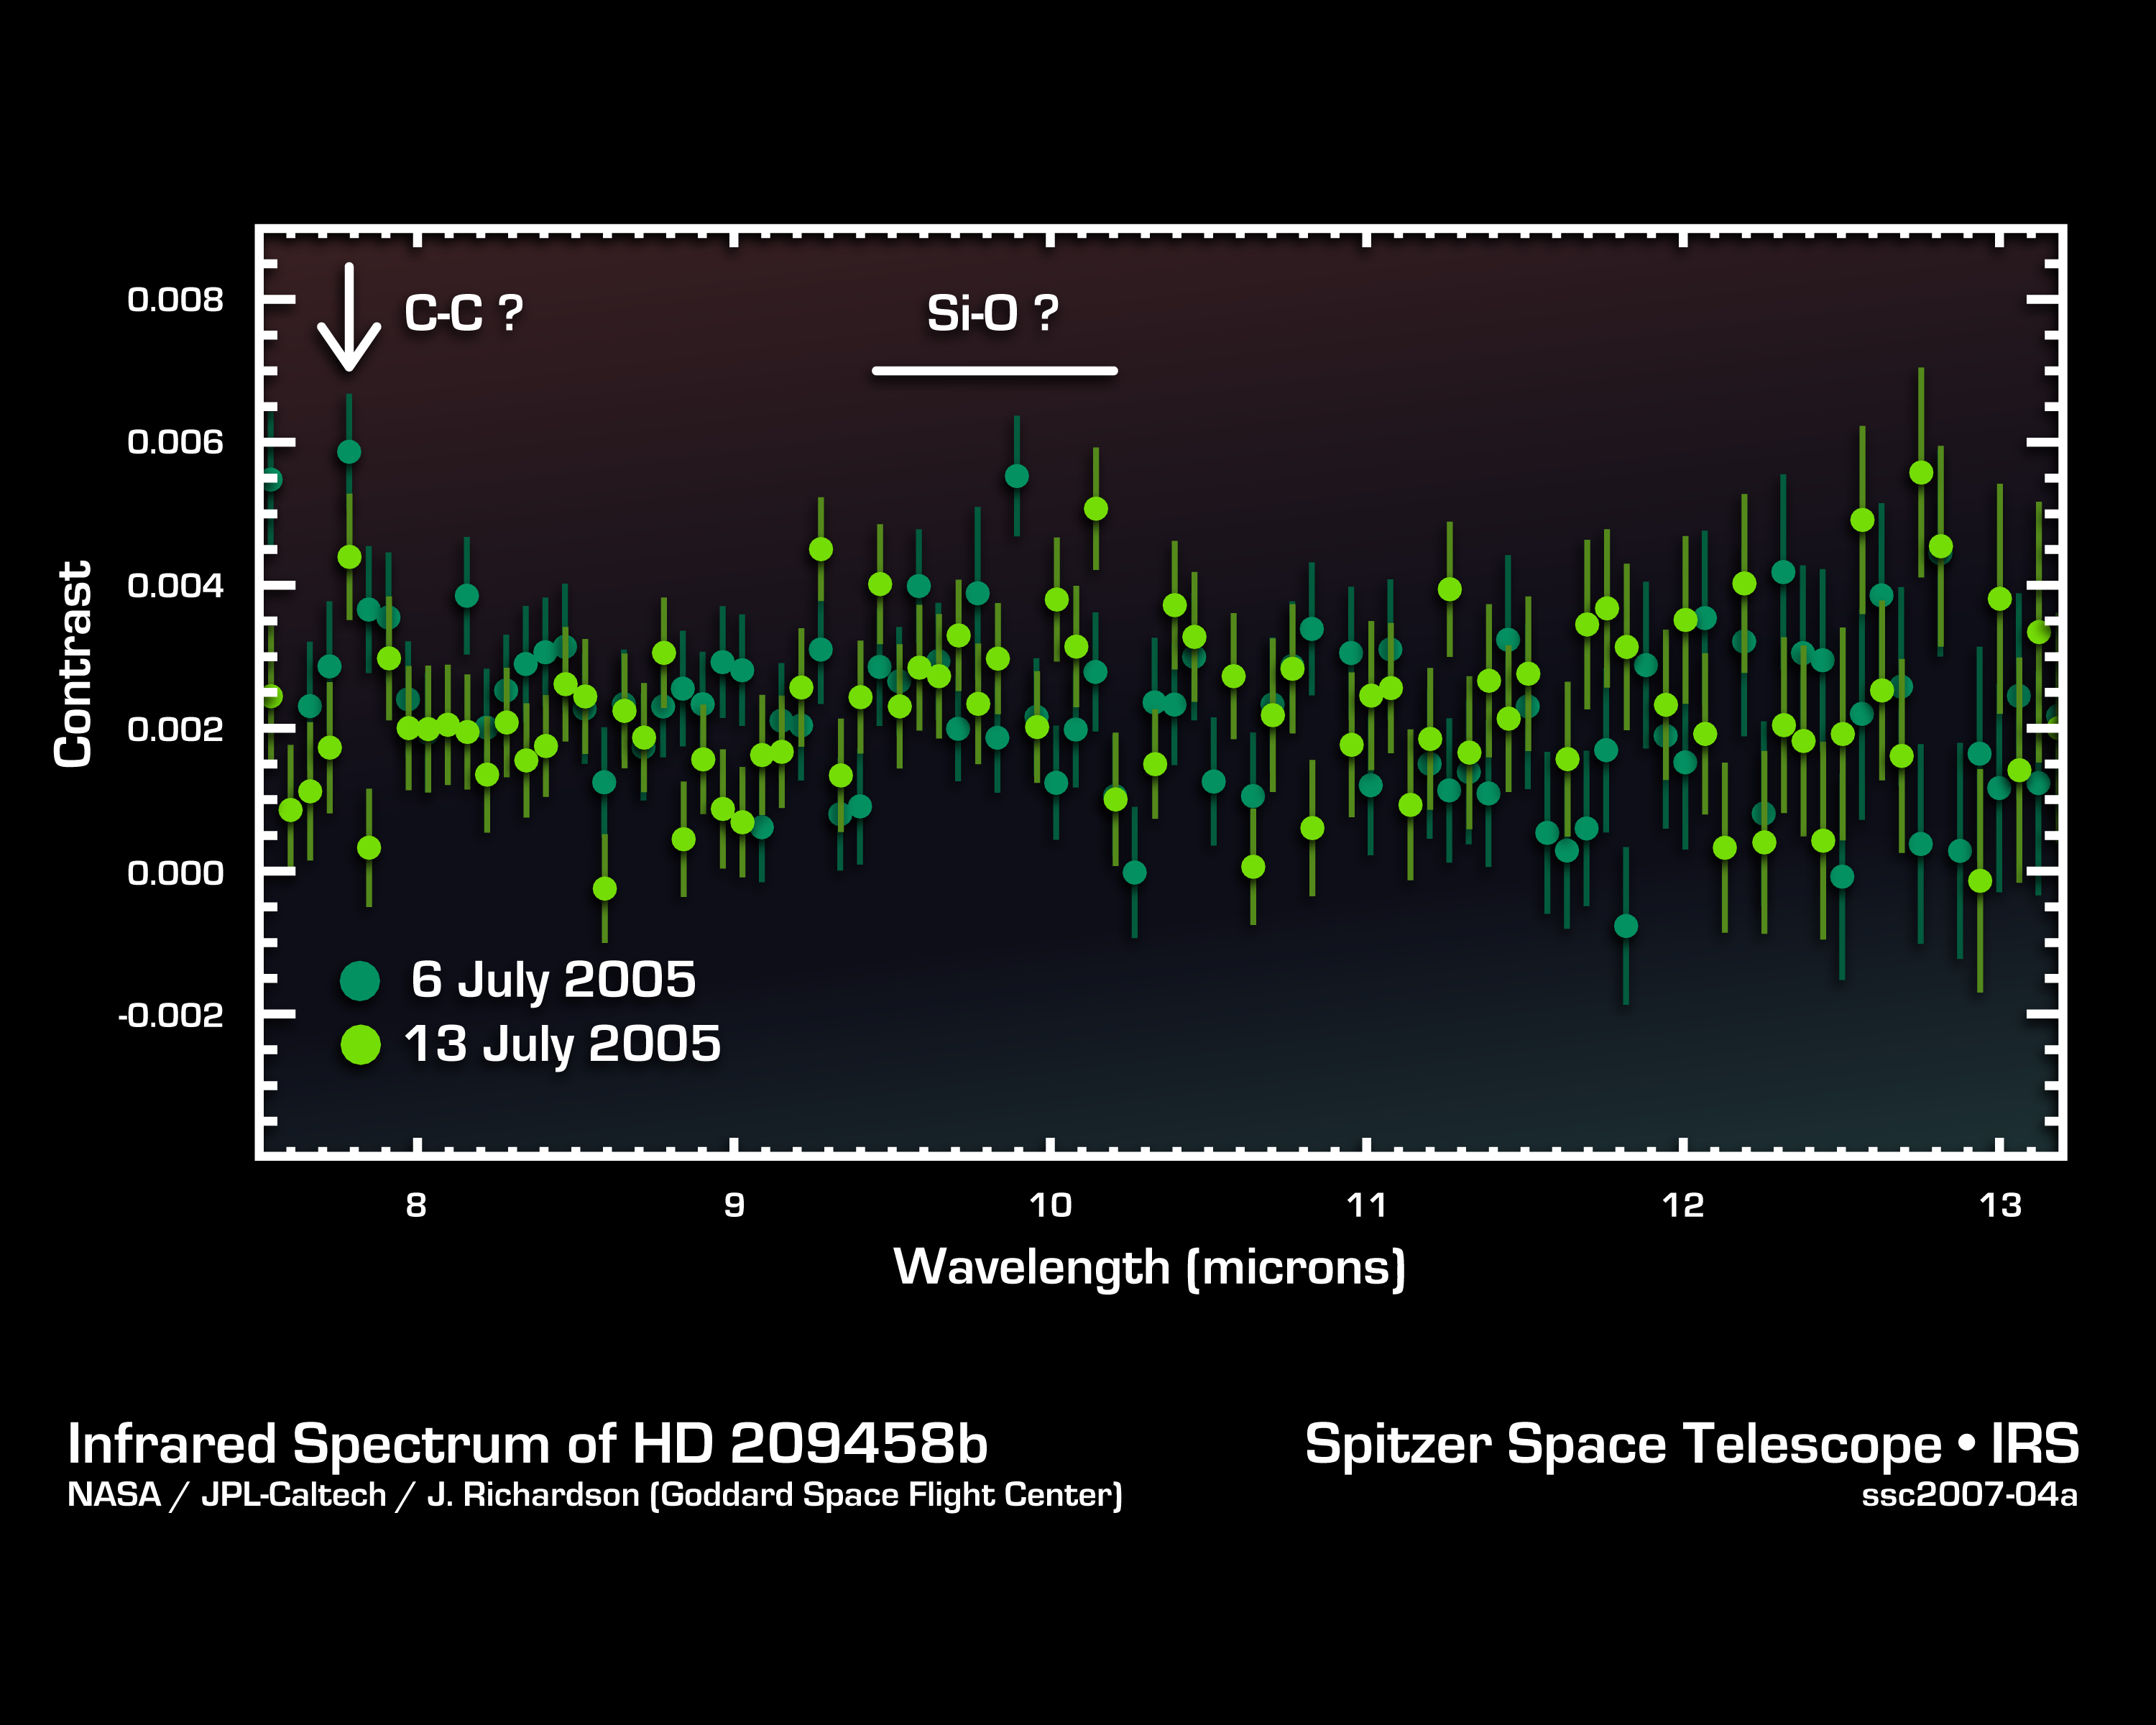

Cracking the Code of Faraway Worlds: Atmosphere of Planet HD209458b

This infrared data from NASA's Spitzer Space Telescope called a spectrum tells astronomers that a distant gas planet, a so-called "hot Jupiter" called HD 209458b, might be smothered with high clouds. It is one of the first spectra of an alien world.

A spectrum is created when an instrument called a spectrograph cracks light from an object open into a rainbow of different wavelengths. Patterns or ripples within the spectrum indicate the presence, or absence, of molecules making up the object.

Astronomers using Spitzer's spectrograph were able to obtain infrared spectra for two so-called "transiting" hot-Jupiter planets using the "secondary eclipse" technique. In this method, the spectrograph first collects the combined infrared light from the planet plus its star, then, as the planet is eclipsed by the star, the infrared light of just the star. Subtracting the latter from the former reveals the planet's own rainbow of infrared colors.

When astronomers first saw the infrared spectrum above, they were shocked. It doesn't look anything like what theorists had predicted. For example, theorists thought there'd be signatures of water in the wavelength ranges of 8 to 9 microns. The fact that water is not detected might indicate that it is hidden under a thick blanket of high, dry clouds.

In addition, the spectrum shows signs of silicate dust tiny grains of sand in the wavelength range of 9 to 10 microns. This suggests that the planet's skies could be filled with high clouds of dust unlike anything seen in our own solar system.

There is also an unidentified molecular signature at 7.78 microns. Future observations using Spitzer's spectrograph should be able to determine the nature of the mysterious feature.

This spectrum was produced by Dr. Jeremy Richardson of NASA's Goddard Space Flight Center, Greenbelt, Md. and his colleagues. The data were taken by Spitzer's infrared spectrograph on July 6 and 13, 2005.

Credit: NASA/ JPL-Caltech/J. Richardson (Goddard Space Flight Center)